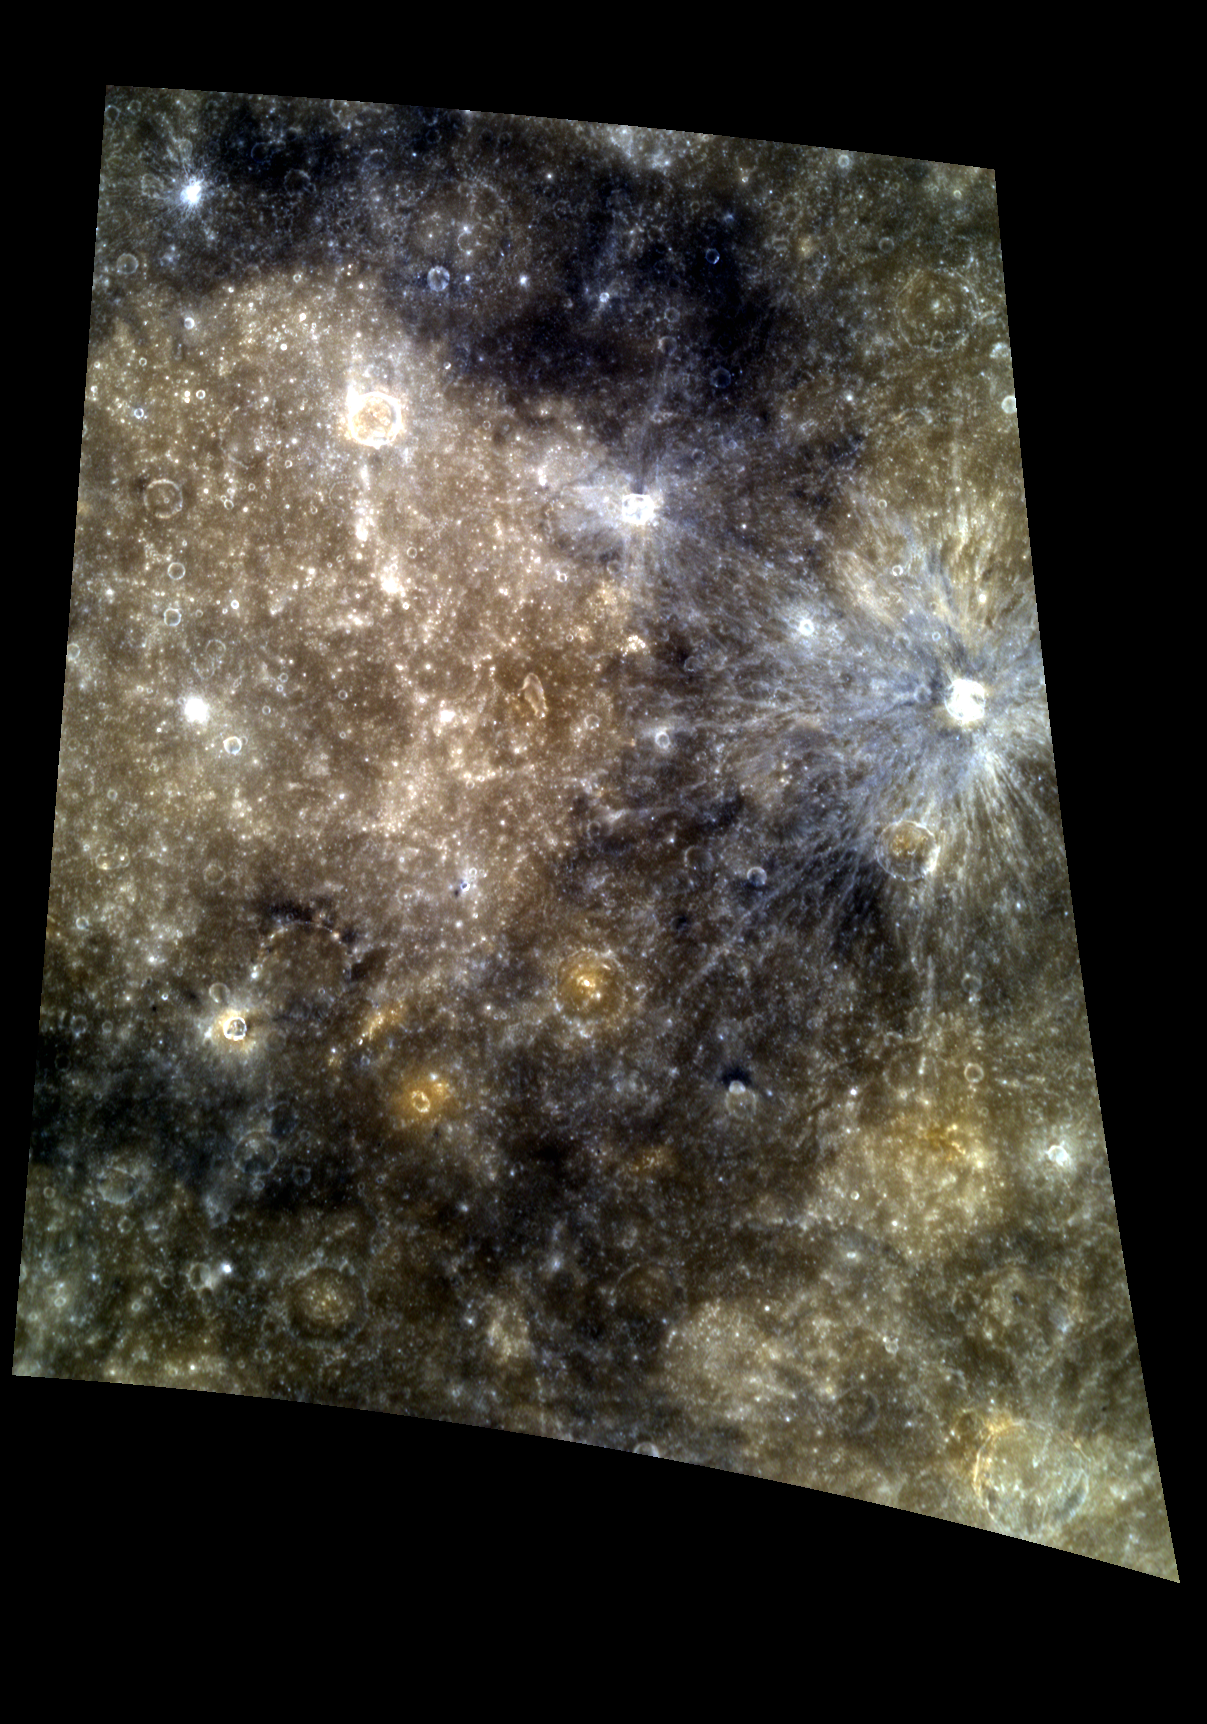

Tolstoj Amazes

This color image highlights Tolstoj basin’s light interior and darker, low reflectance material (LRM) filled surroundings. The LRM in this region stands out in contrast to the smooth plains within Tolstoj and the bright rays of the young crater on the right.

This image was acquired as a targeted high-resolution 11-color image set. Acquiring 11-color targets is a new campaign that began in March 2013 and that utilizes all of the WAC’s 11 narrow-band color filters. Because of the large data volume involved, only features of special scientific interest are targeted for imaging in all 11 colors.

Date acquired: April 29, 2013
Image Mission Elapsed Time (MET): 9578636, 9578628, 9578624
Image ID: 3974705, 3974703, 3974702
Instrument: Wide Angle Camera (WAC) of the Mercury Dual Imaging System (MDIS)
WAC filters: 9, 7, 6 (996, 748, 433 nanometers) in red, green, and blue
Center Latitude: -16.28°
Center Longitude: 198.4° E
Resolution: 436 meters/pixel
Scale: The inner ring of Tolstoj is 365 km (~226.8 mi)
Incidence Angle: 18.1°
Emission Angle: 44.9°
Phase Angle: 28.0°

The MESSENGER spacecraft is the first ever to orbit the planet Mercury, and the spacecraft’s seven scientific instruments and radio science investigation are unraveling the history and evolution of the Solar System’s innermost planet. MESSENGER acquired over 150,000 images and extensive other data sets. MESSENGER is capable of continuing orbital operations until early 2015.

For information regarding the use of images, see the MESSENGER image use policy.

Credit: NASA/Johns Hopkins University Applied Physics Laboratory/Carnegie Institution of Washington